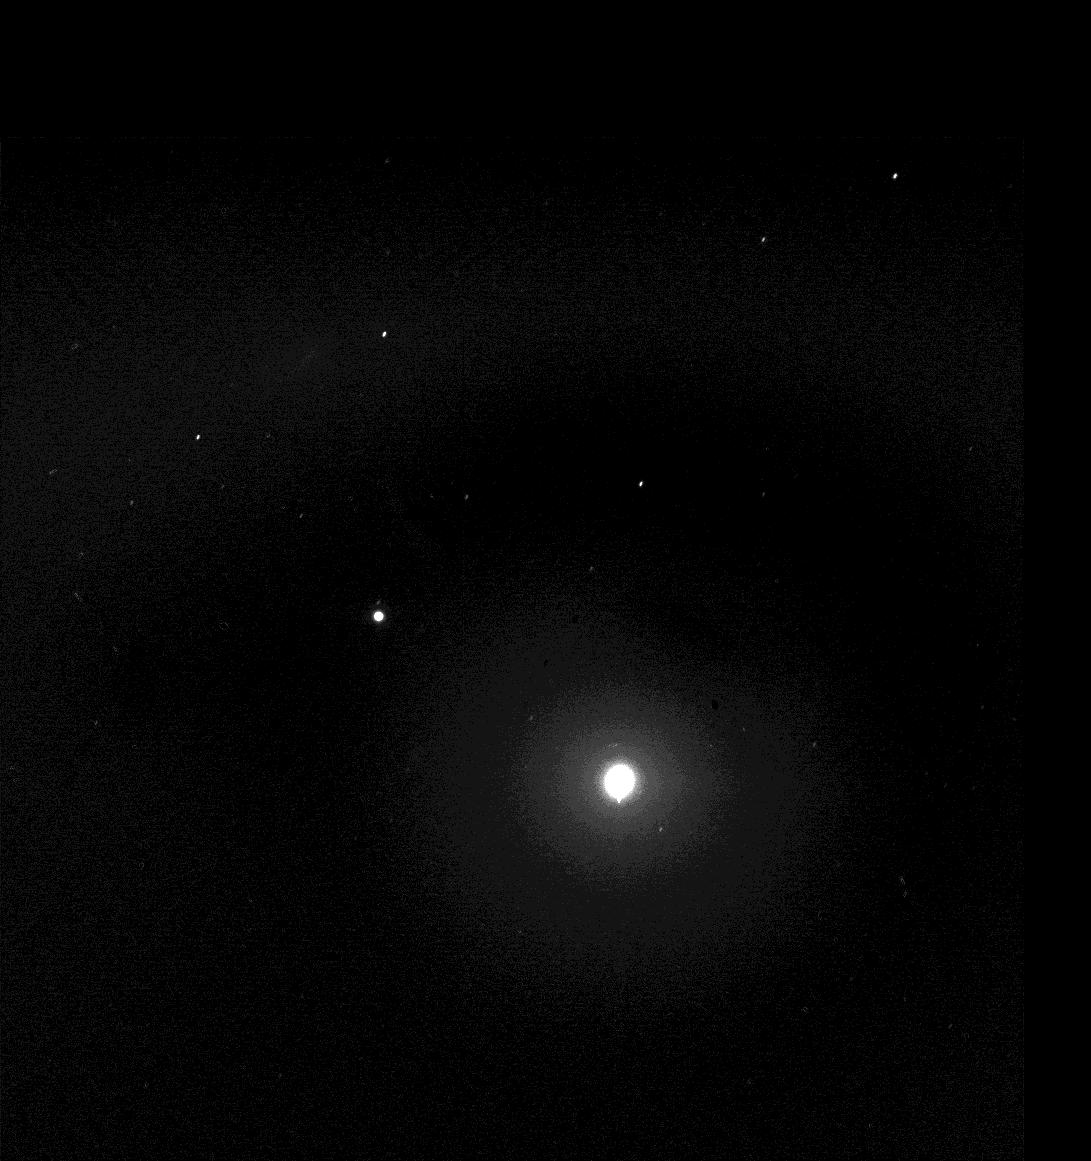

Two Moons and the Pleiades from Mars

Taking advantage of extra solar energy collected during the day, NASA’s Mars Exploration Rover Spirit recently settled in for an evening of stargazing, photographing the two moons of Mars as they crossed the night sky. In this view, the Pleiades, a star cluster also known as the “Seven Sisters,” is visible in the lower left corner. The bright star Aldebaran and some of the stars in the constellation Taurus are visible on the right. Spirit acquired this image the evening of martian day, or sol, 590 (Aug. 30, 2005). The image on the right provides an enhanced-contrast view with annotation. Within the enhanced halo of light is an insert of an unsaturated view of Phobos taken a few images later in the same sequence.

“It is incredibly cool to be running an observatory on another planet,” said planetary scientist Jim Bell of Cornell University, Ithaca, N.Y., lead scientist for the panoramic cameras on Spirit and Opportunity. In the annotated animation (figure 2), both martian moons, Deimos on the left and Phobos on the right, travel across the night sky in front of the constellation Sagittarius. Part of Sagittarius resembles an upside-down teapot. In this view, Phobos moves toward the handle and Deimos moves toward the lid. Phobos is the brighter object on the right; Deimos is on the left. Each of the stars in Sagittarius is labeled with its formal name. The inset shows an enlarged, enhanced view of Phobos, shaped rather like a potato with a hole near one end. The hole is the large impact creater Stickney, visible on the moon’s upper right limb.

On Mars, Phobos would be easily visible to the naked eye at night, but would be only about one-third as large as the full Moon appears from Earth. Astronauts staring at Phobos from the surface of Mars would notice its oblong, potato-like shape and that it moves quickly against the background stars. Phobos takes only 7 hours, 39 minutes to complete one orbit of Mars. That is so fast, relative to the 24-hour-and-39-minute sol on Mars (the length of time it takes for Mars to complete one rotation), that Phobos rises in the west and sets in the east. Earth’s moon, by comparison, rises in the east and sets in the west. The smaller martian moon, Deimos, takes 30 hours, 12 minutes to complete one orbit of Mars. That orbital period is longer than a martian sol, and so Deimos rises, like most solar system moons, in the east and sets in the west.

Scientists will use images of the two moons to better map their orbital positions, learn more about their composition, and monitor the presence of nighttime clouds or haze. Spirit took the five images that make up this composite with the panoramic camera, using the camera’s broadband filter, which was designed specifically for acquiring images under low-light conditions.

Credit: NASA/JPL/Cornell/Texas A&M